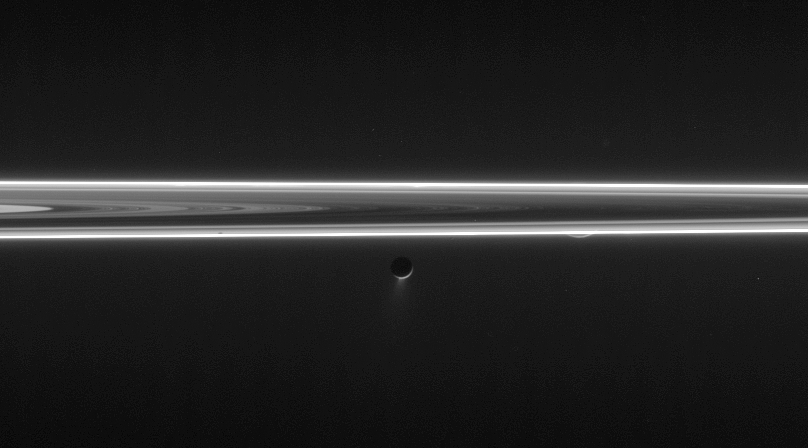

Softly Glowing Scene

Enceladus blasts its icy spray into space in this unlit-side ring view that also features a tiny sliver of Rhea.

The south polar region of Rhea (1,528 kilometers, or 949 miles across) peeks out from beneath the rings to the right of Enceladus (505 kilometers, or 314 miles across).

The image was taken in visible light with the Cassini spacecraft narrow-angle camera on June 9, 2006 at a distance of approximately 3.9 million kilometers (2.4 million miles) from Enceladus and 4.6 million kilometers (2.9 million miles) from Rhea. The Sun-Enceladus-spacecraft, or phase, angle is 161 degrees. Image scale is 23 kilometers (14 miles) per pixel on Enceladus.

The Cassini-Huygens mission is a cooperative project of NASA, the European Space Agency and the Italian Space Agency. The Jet Propulsion Laboratory, a division of the California Institute of Technology in Pasadena, manages the mission for NASA’s Science Mission Directorate, Washington, D.C. The Cassini orbiter and its two onboard cameras were designed, developed and assembled at JPL. The imaging operations center is based at the Space Science Institute in Boulder, Colo.

Credit: NASA/JPL/Space Science Institute